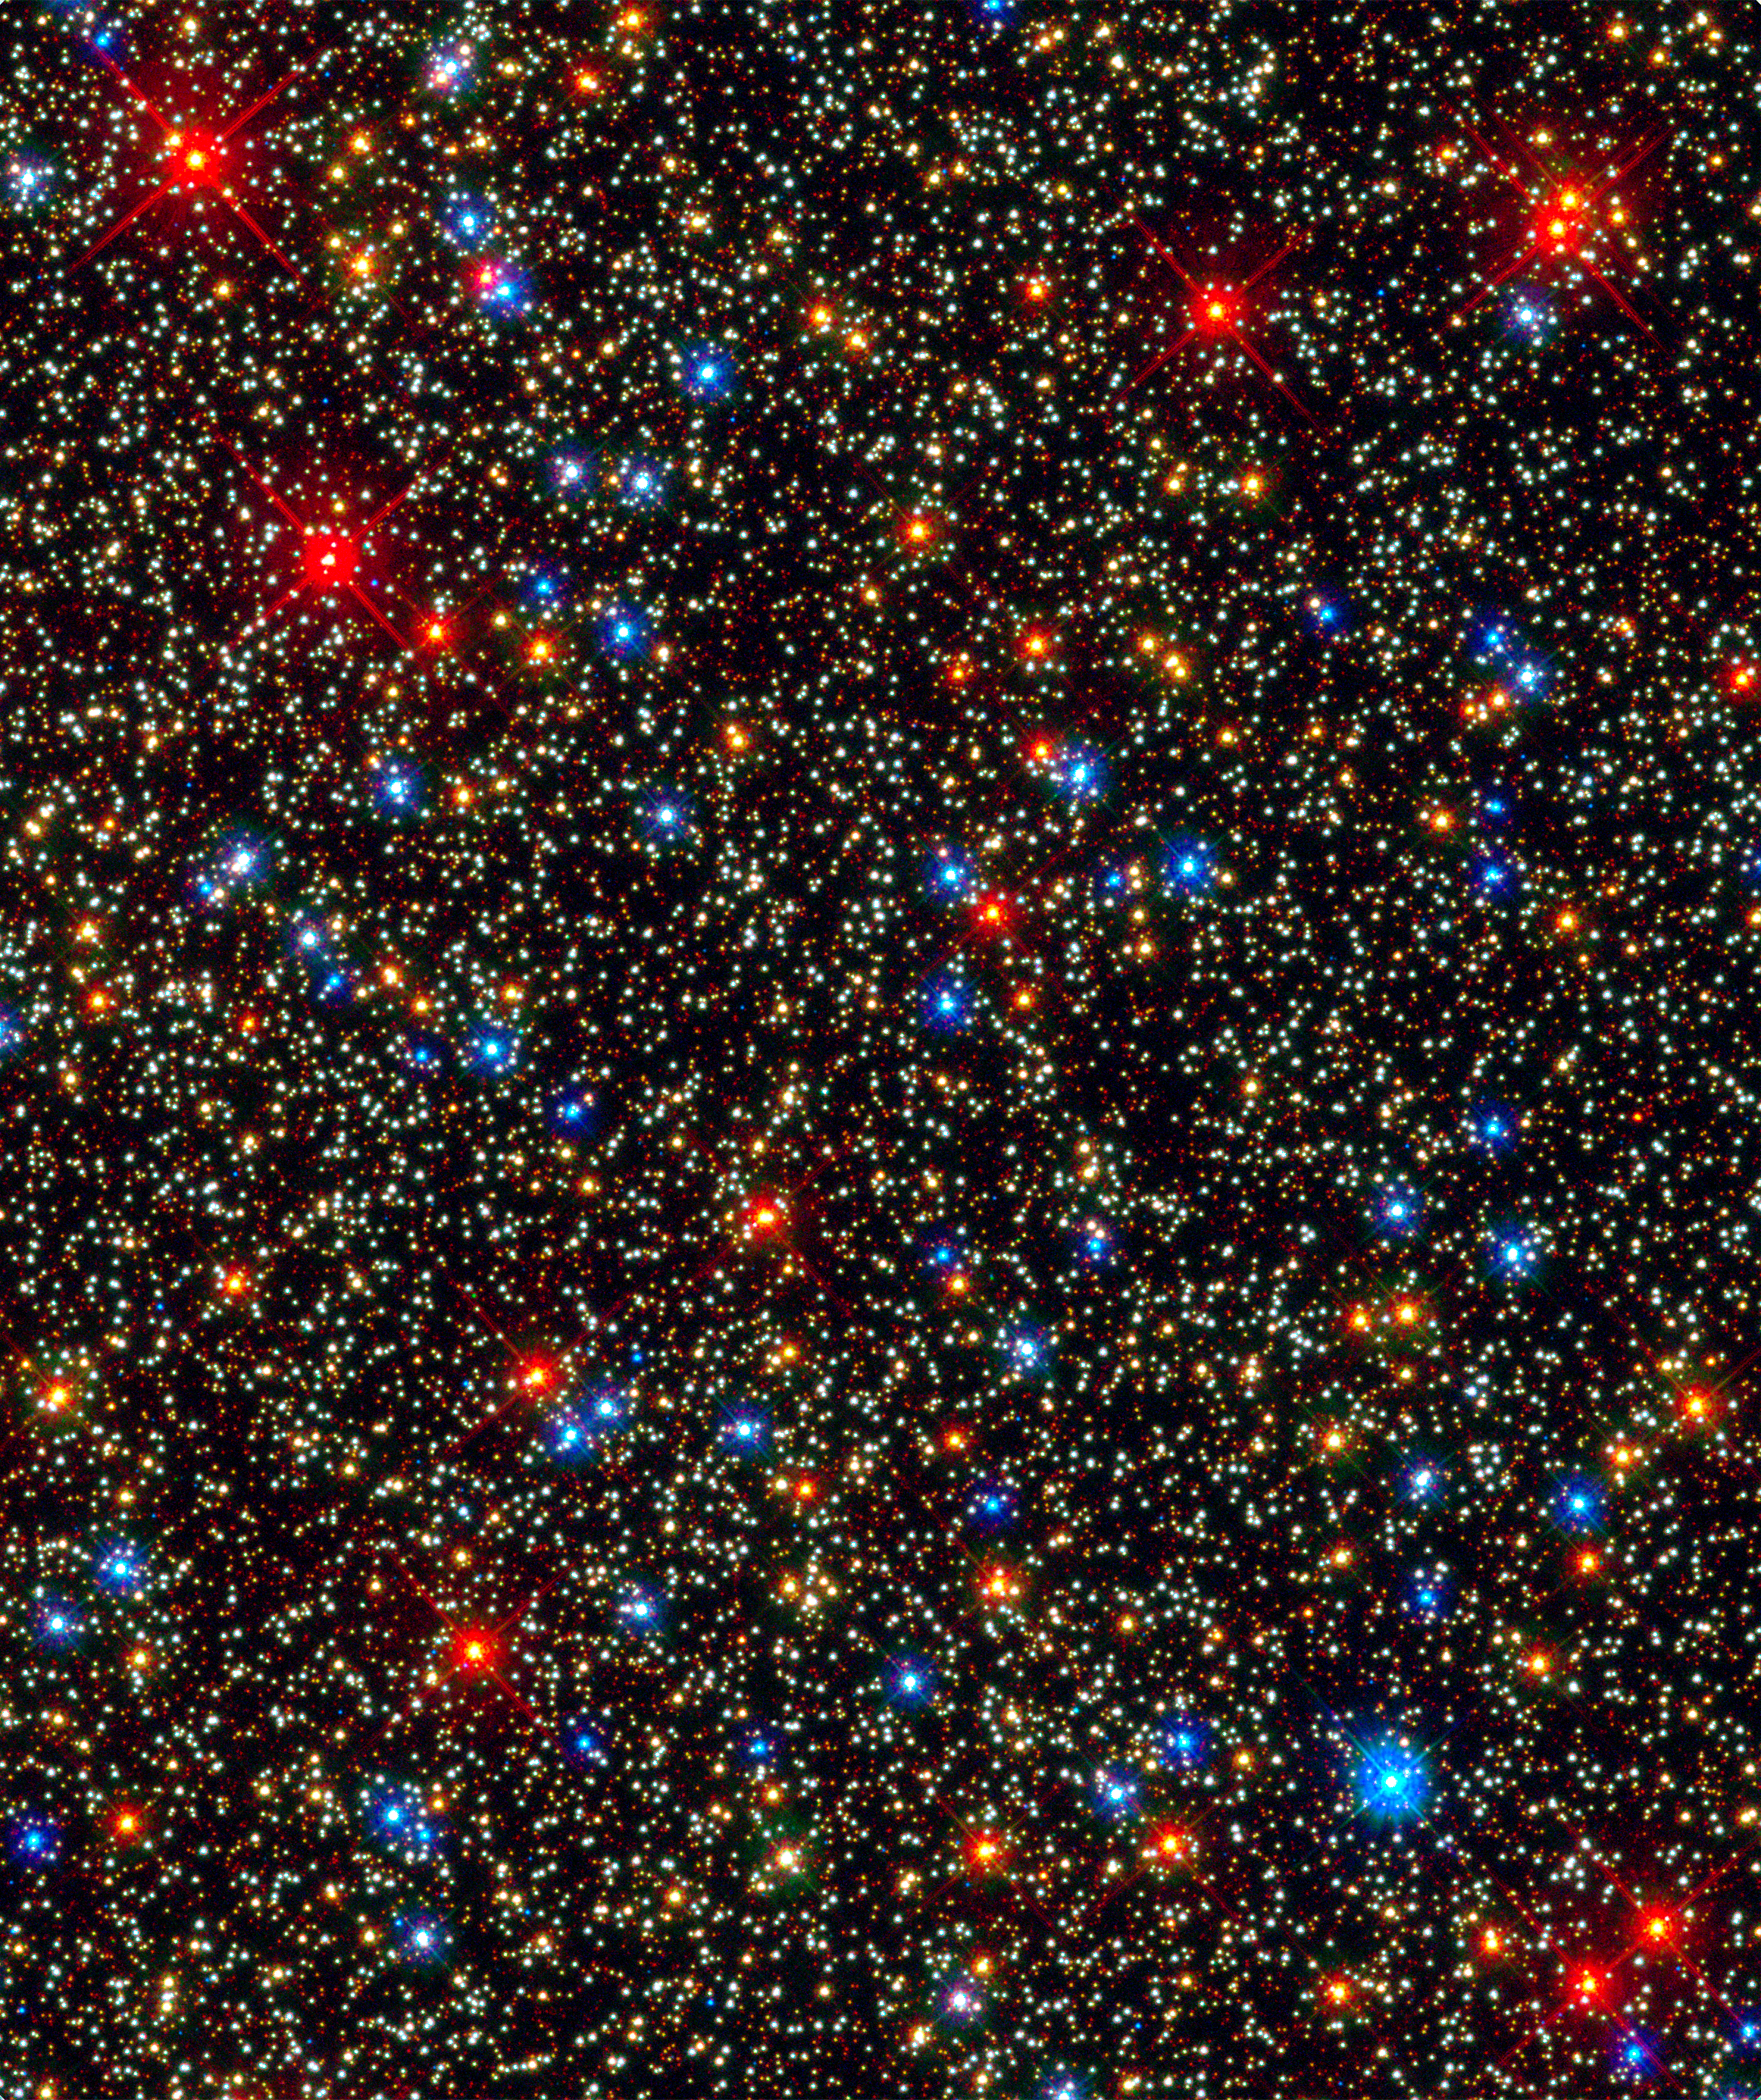

Omega Centauri

Globular Cluster Omega Centauri imaged with Hubble's WFC3 detector

Credit: NASA, ESA, and the Hubble SM4 ERO Team